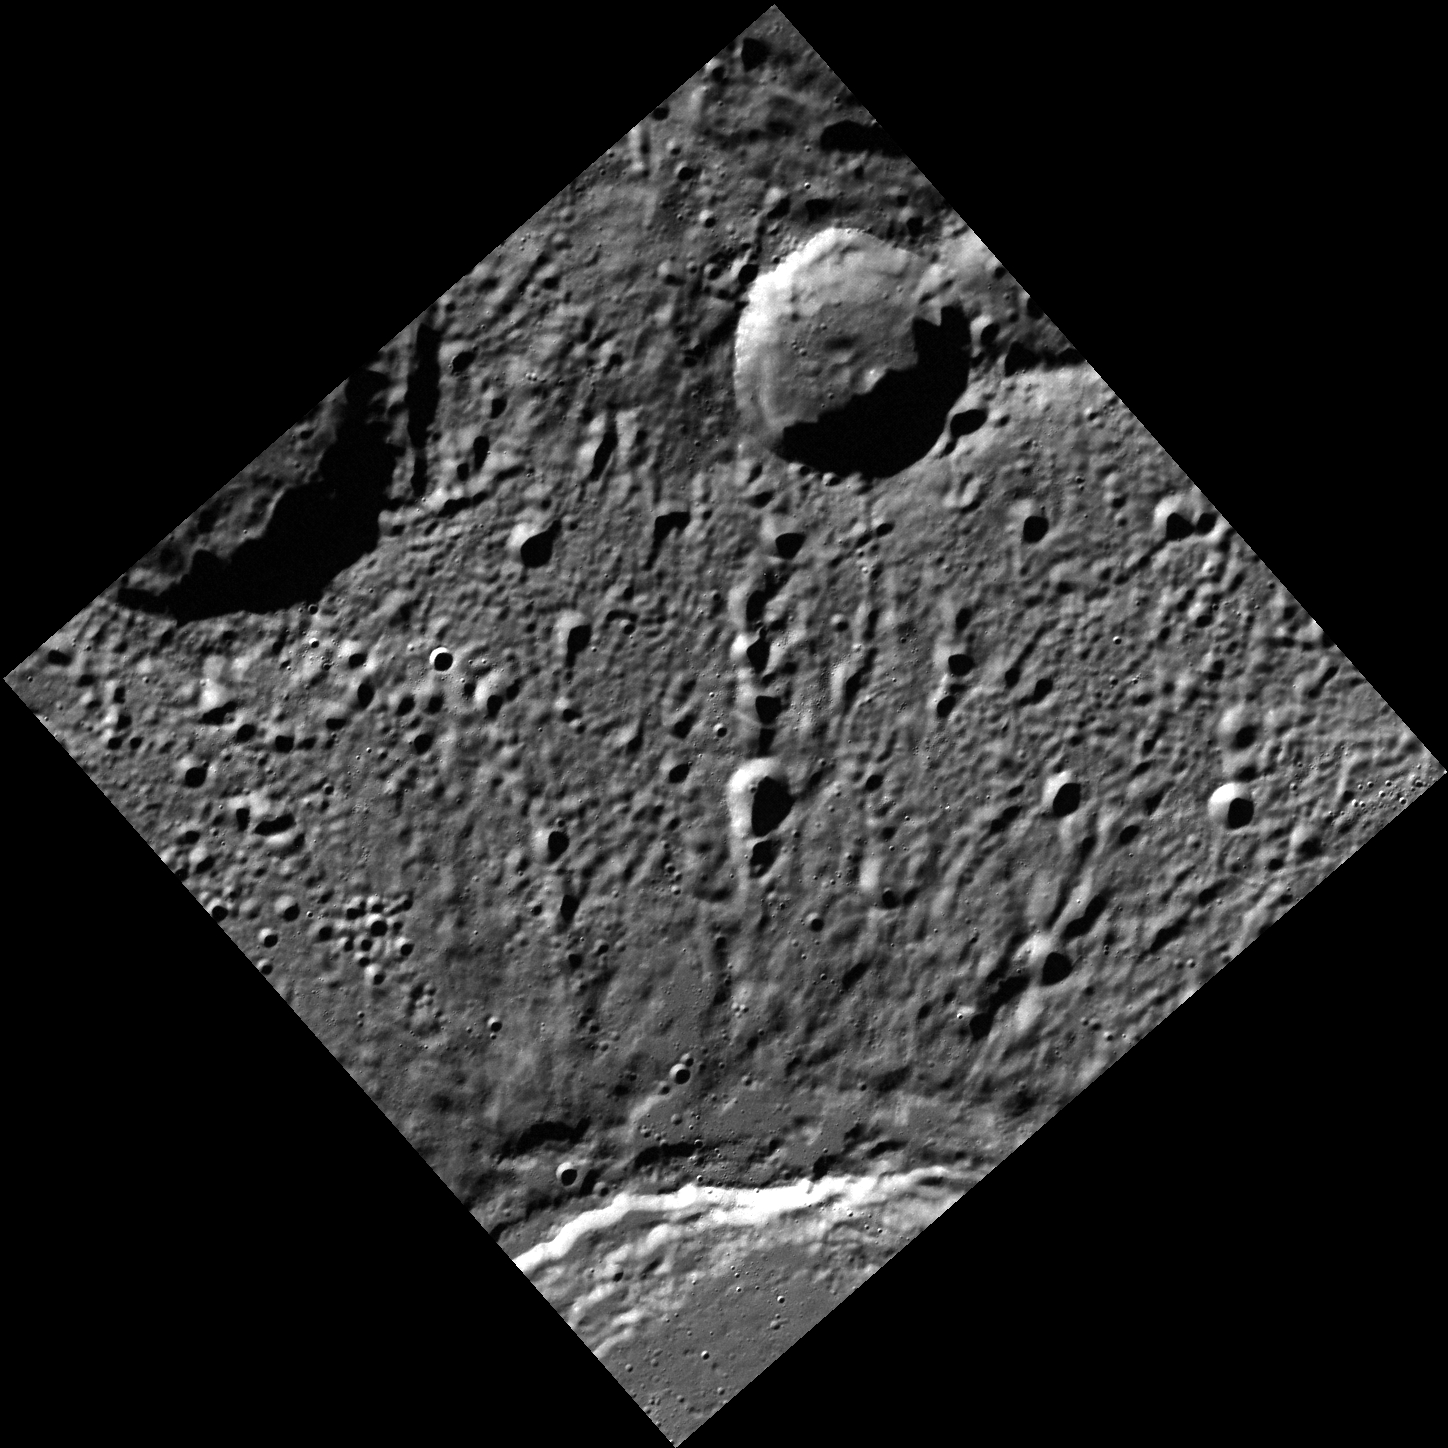

Another Girl, Another Planet

At the bottom of this image is a part of the rim of crater Stieglitz. Alfred Stieglitz was an American photographer who lived from 1864 to 1946. His wife, painter Georgia O’Keeffe, is honored by a crater on the planet Venus.

This image was acquired as part of MDIS’s high-resolution surface morphology base map. The surface morphology base map covers more than 99% of Mercury’s surface with an average resolution of 200 meters/pixel. Images acquired for the surface morphology base map typically are obtained at off-vertical Sun angles (i.e., high incidence angles) and have visible shadows so as to reveal clearly the topographic form of geologic features.

Date acquired: July 21, 2011
Image Mission Elapsed Time (MET): 219733996
Image ID: 532053
Instrument: Wide Angle Camera (WAC) of the Mercury Dual Imaging System (MDIS)
WAC filter: 7 (748 nanometers)
Center Latitude: 74.73°
Center Longitude: 66.86° E
Resolution: 108 meters/pixel
Scale: The crater at the top of the image is about 26 km (16 mi.) in diameter.
Incidence Angle: 78.3°
Emission Angle: 0.2°
Phase Angle: 78.3°

The MESSENGER spacecraft is the first ever to orbit the planet Mercury, and the spacecraft’s seven scientific instruments and radio science investigation are unraveling the history and evolution of the Solar System’s innermost planet. Visit the Why Mercury? section of this website to learn more about the key science questions that the MESSENGER mission is addressing. During the one-year primary mission, MDIS acquired 88,746 images and extensive other data sets. MESSENGER is now in a year-long extended mission, during which plans call for the acquisition of more than 80,000 additional images to support MESSENGER’s science goals.

For information regarding the use of images, see the MESSENGER image use policy.

Credit: NASA/Johns Hopkins University Applied Physics Laboratory/Carnegie Institution of Washington